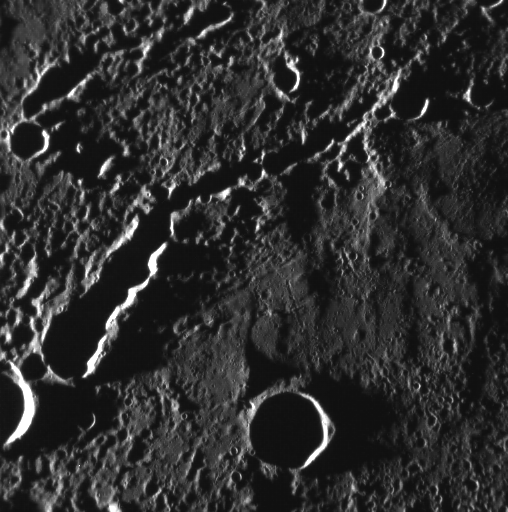

Go Instead Where There Is No Path and Leave a Trail

This image, taken with the Narrow Angle Camera (NAC), shows a pair of secondary crater chains. These features are formed when ejecta from a primary impact is thrown outward from the growing crater cavity. As chunks of ejecta fall back to the surface, they can form chains of secondary craters that often overlap.

This image was acquired as part of MDIS’s high-resolution surface morphology base map. The surface morphology base map will cover more than 90% of Mercury’s surface with an average resolution of 250 meters/pixel (0.16 miles/pixel or 820 feet/pixel). Images acquired for the surface morphology base map typically have off-vertical Sun angles (i.e., high incidence angles) and visible shadows so as to reveal clearly the topographic form of geologic features.

The MESSENGER spacecraft is the first ever to orbit the planet Mercury, and the spacecraft’s seven scientific instruments and radio science investigation are unraveling the history and evolution of the Solar System’s innermost planet. Visit the Why Mercury? section of this website to learn more about the key science questions that the MESSENGER mission is addressing. During the one-year primary mission, MDIS is scheduled to acquire more than 75,000 images in support of MESSENGER’s science goals.

Date acquired: October 28, 2011
Image Mission Elapsed Time (MET): 228324766
Image ID: 943677
Instrument: Narrow Angle Camera (NAC) of the Mercury Dual Imaging System (MDIS)
Center Latitude: 2.94°
Center Longitude: 160.5° E
Resolution: 193 meters/pixel
Scale: This image is about 100 km (62 miles) across.
Incidence Angle: 87.3°
Emission Angle: 17.3°
Phase Angle: 104.7°

These images are from MESSENGER, a NASA Discovery mission to conduct the first orbital study of the innermost planet, Mercury. For information regarding the use of images, see the MESSENGER image use policy.

Credit: NASA/Johns Hopkins University Applied Physics Laboratory/Carnegie Institution of Washington